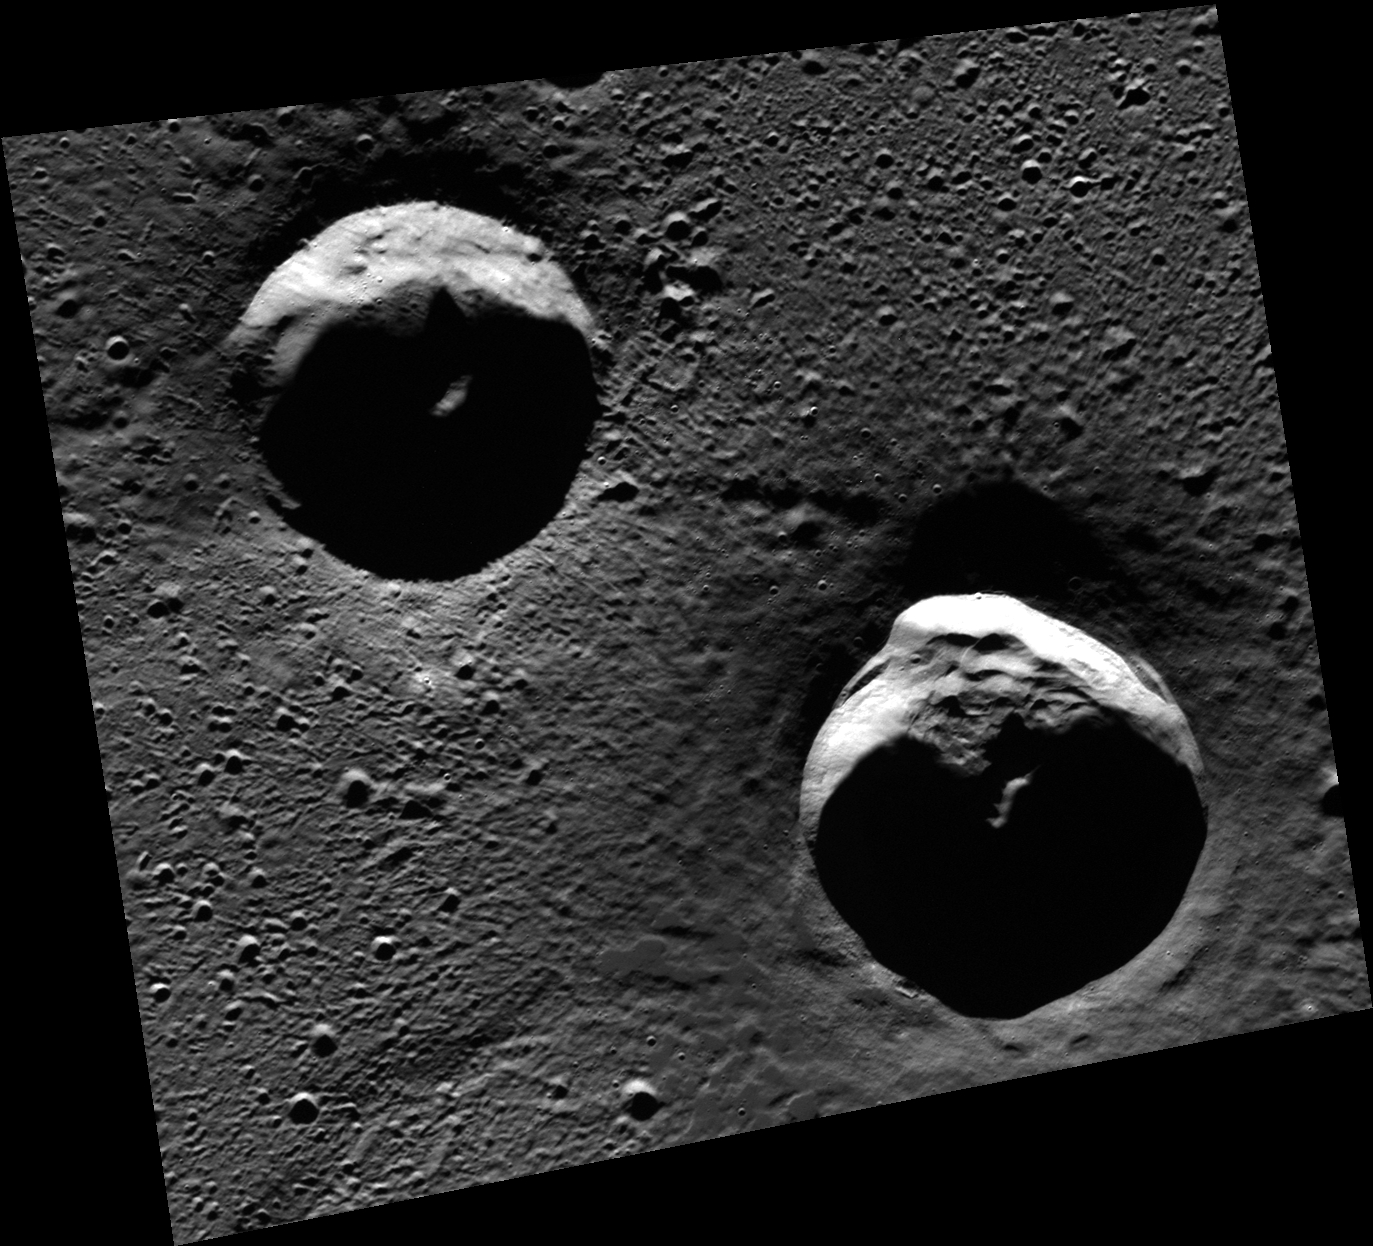

As Goethe as It Gets

The two large craters in this scene are located in Goethe basin, a 383-km-diameter basin in the northern plains of Mercury. Portions of these craters are in areas of permanent shadow and host radar-bright materials.

This image was acquired as part of MDIS’s high-resolution 3-color imaging campaign. The 3-color campaign is a major mapping activity in MESSENGER’s extended mission. It complements the 8-color base map (at an average resolution of 1 km/pixel) acquired during MESSENGER’s primary mission by imaging Mercury’s surface in a subset of the color filters at the highest resolution possible. The three narrow-band color filters are centered at wavelengths of 430 nm, 750 nm, and 1000 nm, and image resolutions generally range from 100 to 400 meters/pixel in the northern hemisphere.

In locations where multiple VIRS footprints cover the same area, the footprint with the best illumination for mineralogical interpretation (usually the lowest incidence angle where shadows are minimized) is used for making the map.

Date acquired: March 29, 2012
Image Mission Elapsed Time (MET): 241545232
Image ID: 1580685
Instrument: Wide Angle Camera (WAC) of the Mercury Dual Imaging System (MDIS)
WAC filter: 7 (748 nanometers)
Center Latitude: 82.99°
Center Longitude: 314.2° E
Resolution: 67 meters/pixel
Scale: The upper crater is approximately 25 km (15.5 mi.) in diameter.
Incidence Angle: 83.0°
Emission Angle: 28.3°
Phase Angle: 83.7°

The MESSENGER spacecraft is the first ever to orbit the planet Mercury, and the spacecraft’s seven scientific instruments and radio science investigation are unraveling the history and evolution of the Solar System’s innermost planet. Visit the Why Mercury? section of this website to learn more about the key science questions that the MESSENGER mission is addressing. During the one-year primary mission, MDIS acquired 88,746 images and extensive other data sets. MESSENGER is now in a year-long extended mission, during which plans call for the acquisition of more than 80,000 additional images to support MESSENGER’s science goals.

These images are from MESSENGER, a NASA Discovery mission to conduct the first orbital study of the innermost planet, Mercury. For information regarding the use of images, see the MESSENGER image use policy.

Credit: NASA/Johns Hopkins University Applied Physics Laboratory/Carnegie Institution of Washington